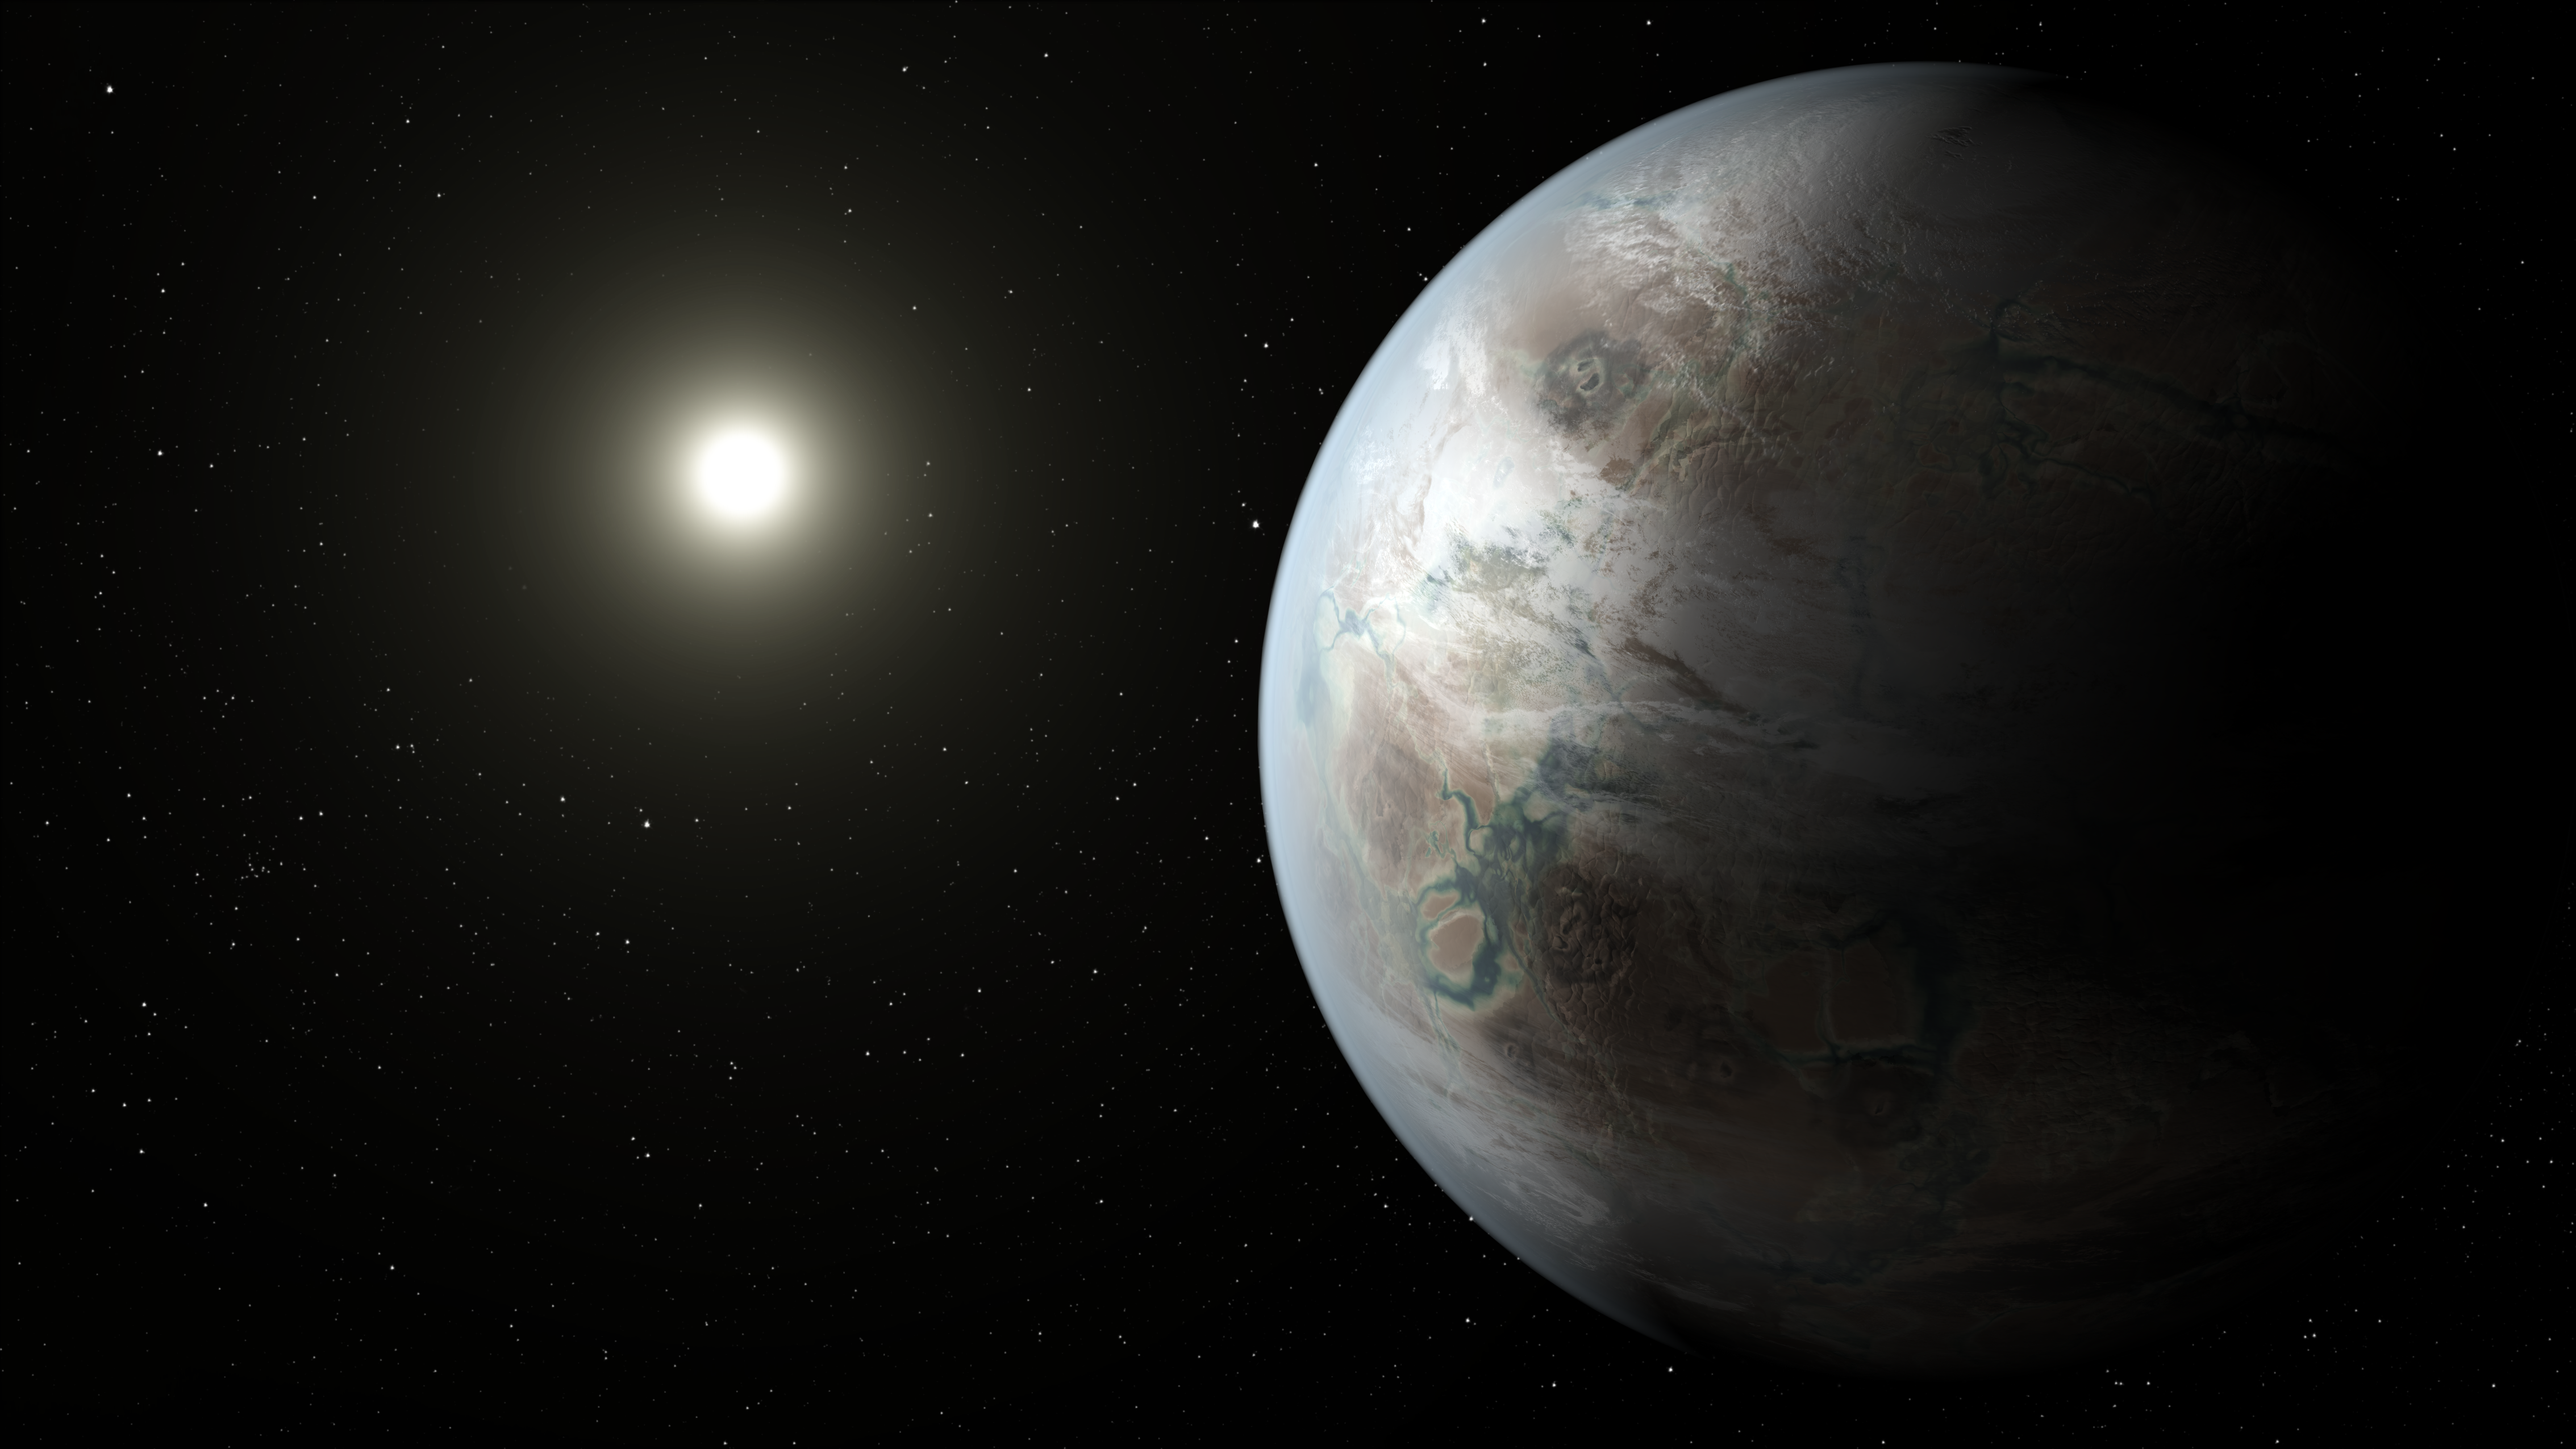

Soaking up the Rays of a Sun-like Star (Artist’s Concept)

This artist’s concept depicts one possible appearance of the planet Kepler-452b, the first near-Earth-size world to be found in the habitable zone of star that is similar to our sun. The habitable zone is a region around a star where temperatures are right for water — an essential ingredient for life as we know it — to pool on the surface. Scientists do not know if Kepler-452b can support life or not.

What is known about the planet is that it is about 60 percent larger than Earth, placing it in a class of planets dubbed “super-Earths.” While its mass and composition are not yet determined, previous research suggests that planets the size of Kepler-452b have a better than even chance of being rocky. Kepler-452b orbits its star every 385 days.

The planet’s star is about 1,400 light-years away in the constellation Cygnus. It is a G2-type star like our sun, with nearly the same temperature and mass. This star is 6 billion years old, 1.5 billion years older than our sun. As stars age, they grow in size and give out more energy, warming up their planets over time.

Scientists and artists considered these facts when creating this illustration. If the planet Kepler-452b does in fact have liquid on its surface and has grown warmer due to the older age of its star, it could possibly be experiencing a runaway greenhouse effect, where oceans would begin to evaporate and contribute to increased cloud cover. This, plus other factors such as the planet’s large size, was factored into the hypothetical scenario depicted in this illustration.

NASA Ames manages Kepler’s ground system development, mission operations and science data analysis. NASA’s Jet Propulsion Laboratory in Pasadena, Calif., managed Kepler mission development. Ball Aerospace & Technologies Corp. in Boulder, Colo., developed the Kepler flight system and supports mission operations with JPL at the Laboratory for Atmospheric and Space Physics at the University of Colorado in Boulder. The Space Telescope Science Institute in Baltimore archives, hosts and distributes the Kepler science data. Kepler is NASA’s 10th Discovery Mission and is funded by NASA’s Science Mission Directorate at the agency’s headquarters in Washington.

Credit: NASA/Ames/JPL-Caltech